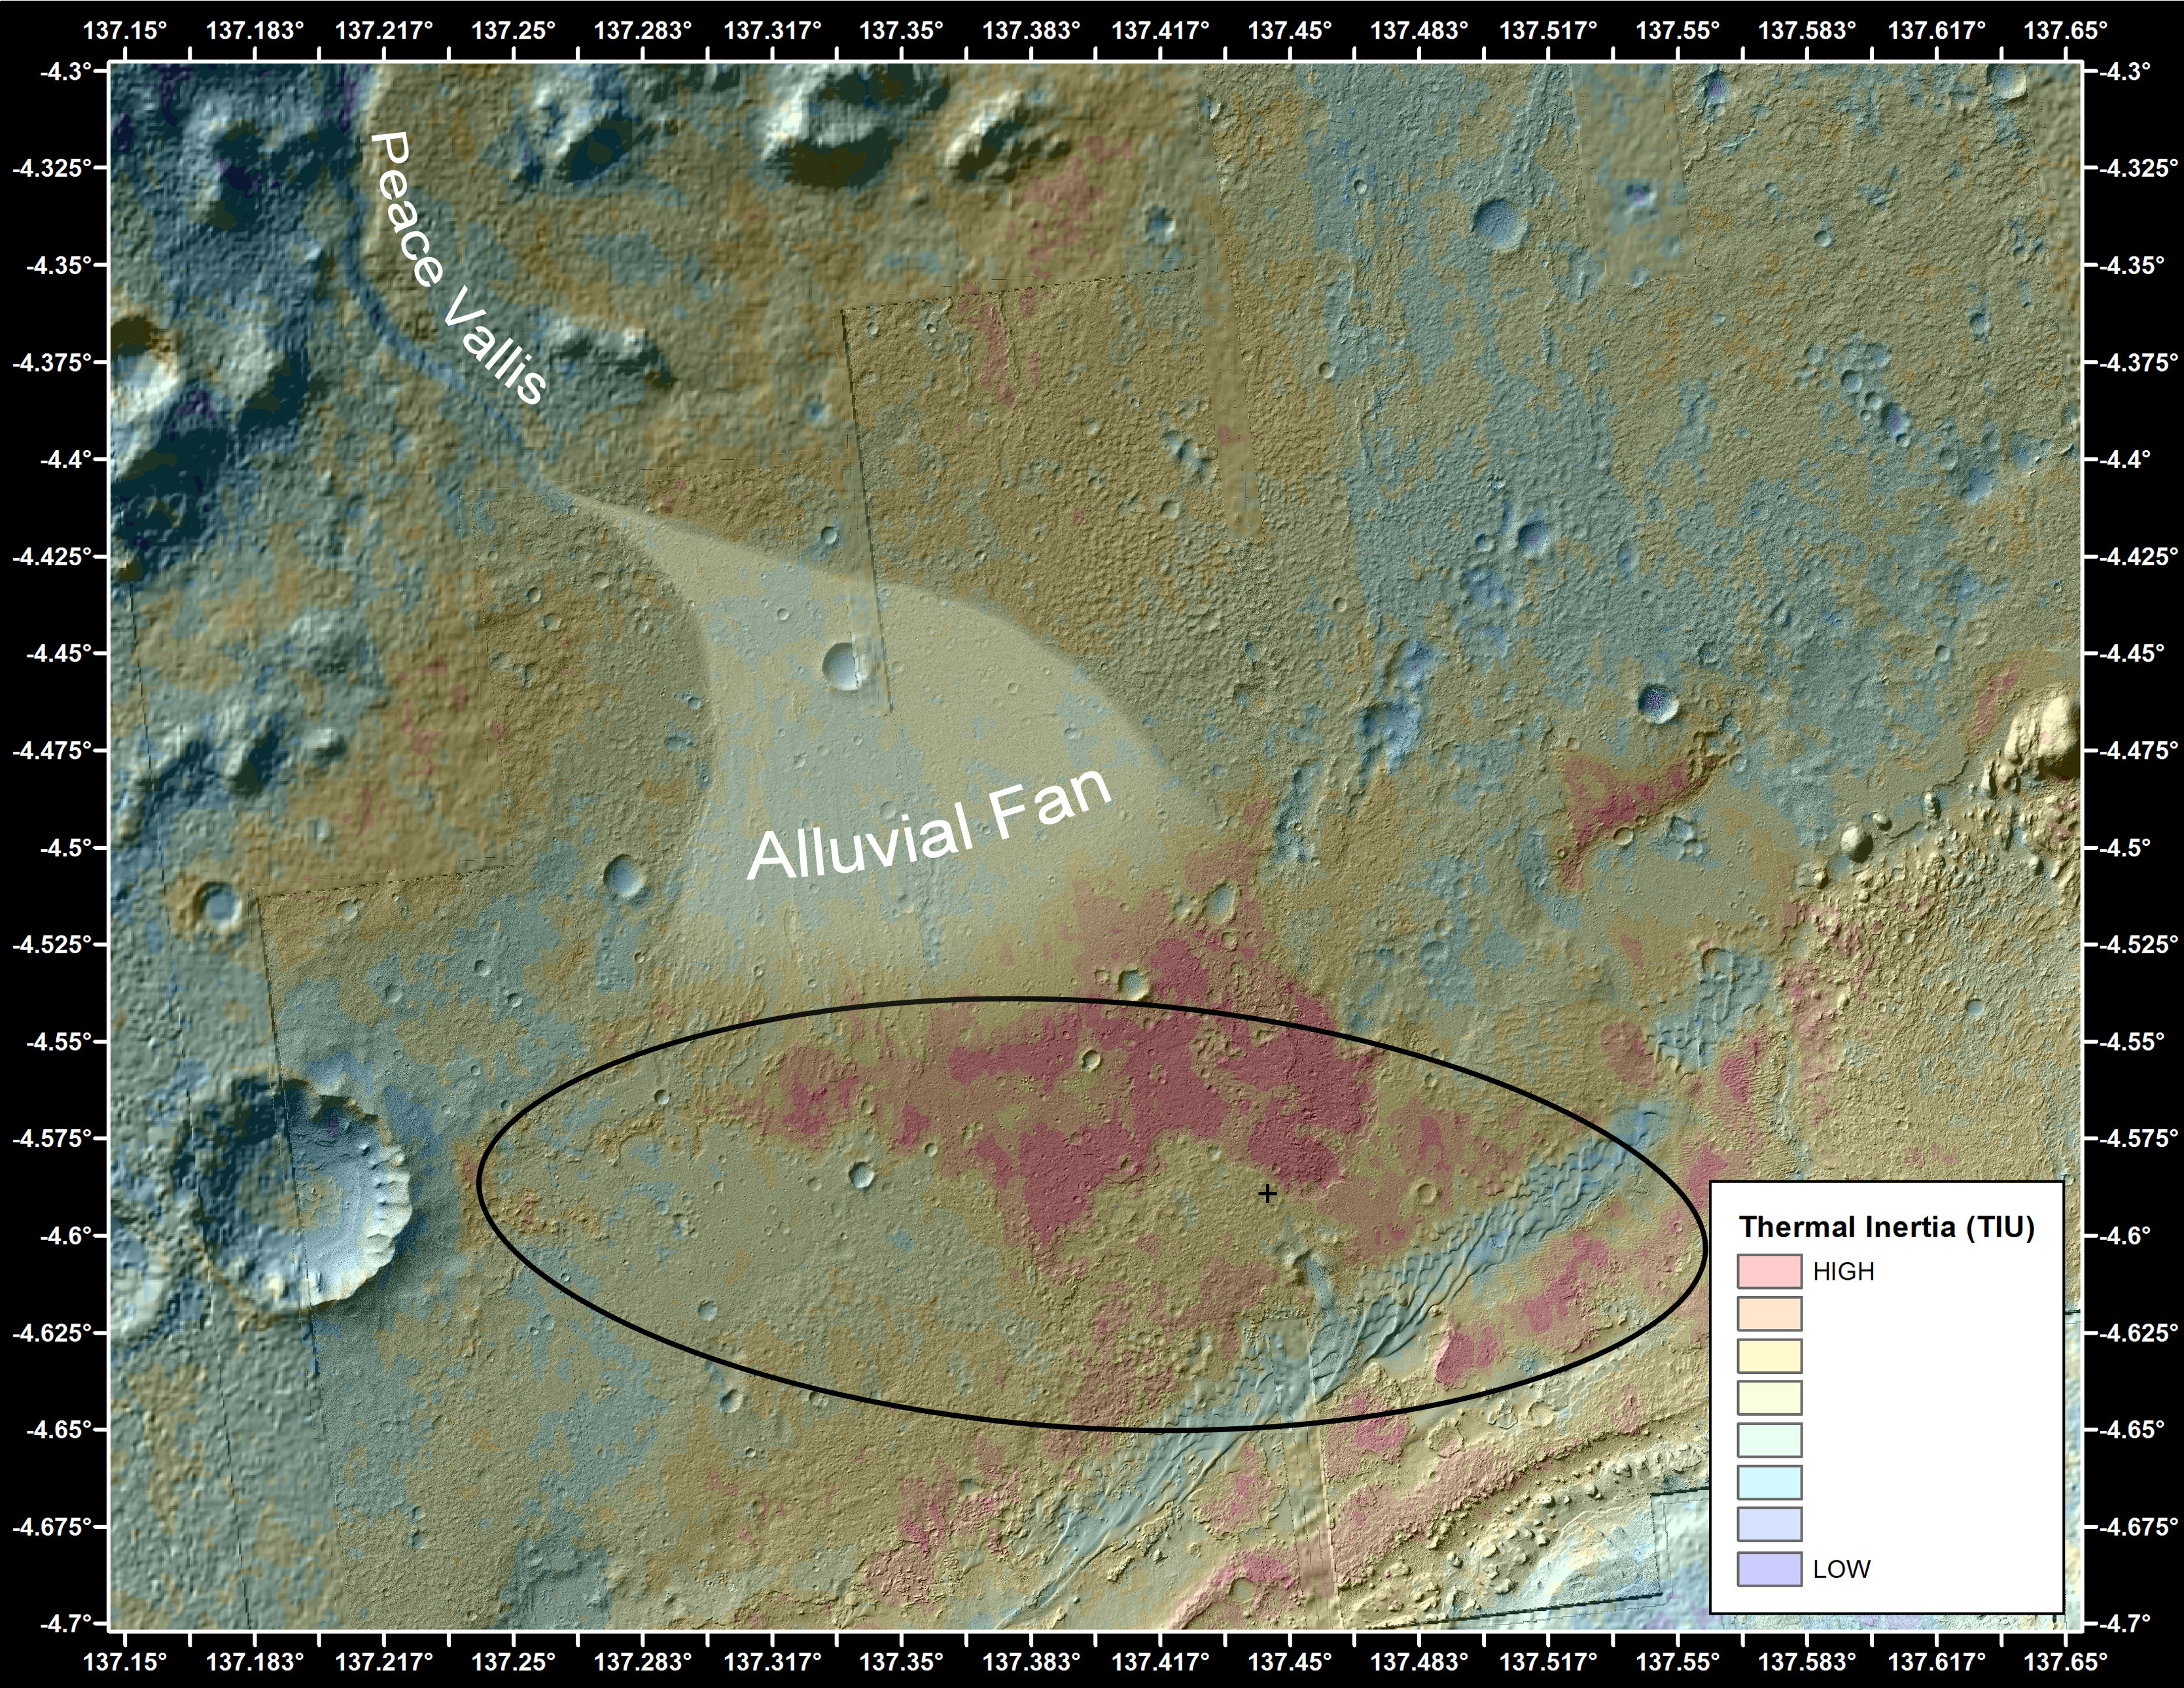

Downslope of the Fan

This false-color map shows the area within Gale Crater on Mars, where NASA’s Curiosity rover landed on Aug. 5, 2012 PDT (Aug. 6, 2012 EDT). It merges topographic data with thermal inertia data that record the ability of the surface to hold onto heat. Red indicates a surface material that retains its heat longer into the evening, suggesting differences relative to its surroundings. One possibility is that the materials that make up these soils and rocks have been more tightly bound together by mineral cements. The black oval indicates the targeted landing area for the rover, known as the “landing ellipse,” and the cross shows where the rover actually touched down at the Bradbury Landing site.

An alluvial fan, or fan-shaped deposit where debris spread out downslope, has been highlighted in lighter colors for better viewing. On Earth, alluvial fans often are formed by water flowing downslope. New observations from Curiosity of rounded pebbles embedded with rocky outcrops provide concrete evidence that water did flow in this region on Mars, creating the alluvial fan. Water carrying the pebbly material is thought to have streamed downslope, extending the alluvial fan, at least occasionally, to where the rover now sits, studying its ancient history. The evidence for former water at the Bradbury Landing site may help the science team better understand the nature of the red areas in this map.

The rover is heading toward Glenelg, just to the lower right of Bradbury, where three different types of material connect up in a “triple junction.”

This image was obtained by the Thermal Emission Imaging System on NASA’s Odyssey orbiter.

JPL manages the Mars Science Laboratory/Curiosity for NASA’s Science Mission Directorate in Washington. The rover was designed, developed and assembled at JPL, a division of the California Institute of Technology in Pasadena.

Credit: NASA/JPL-Caltech/ASU